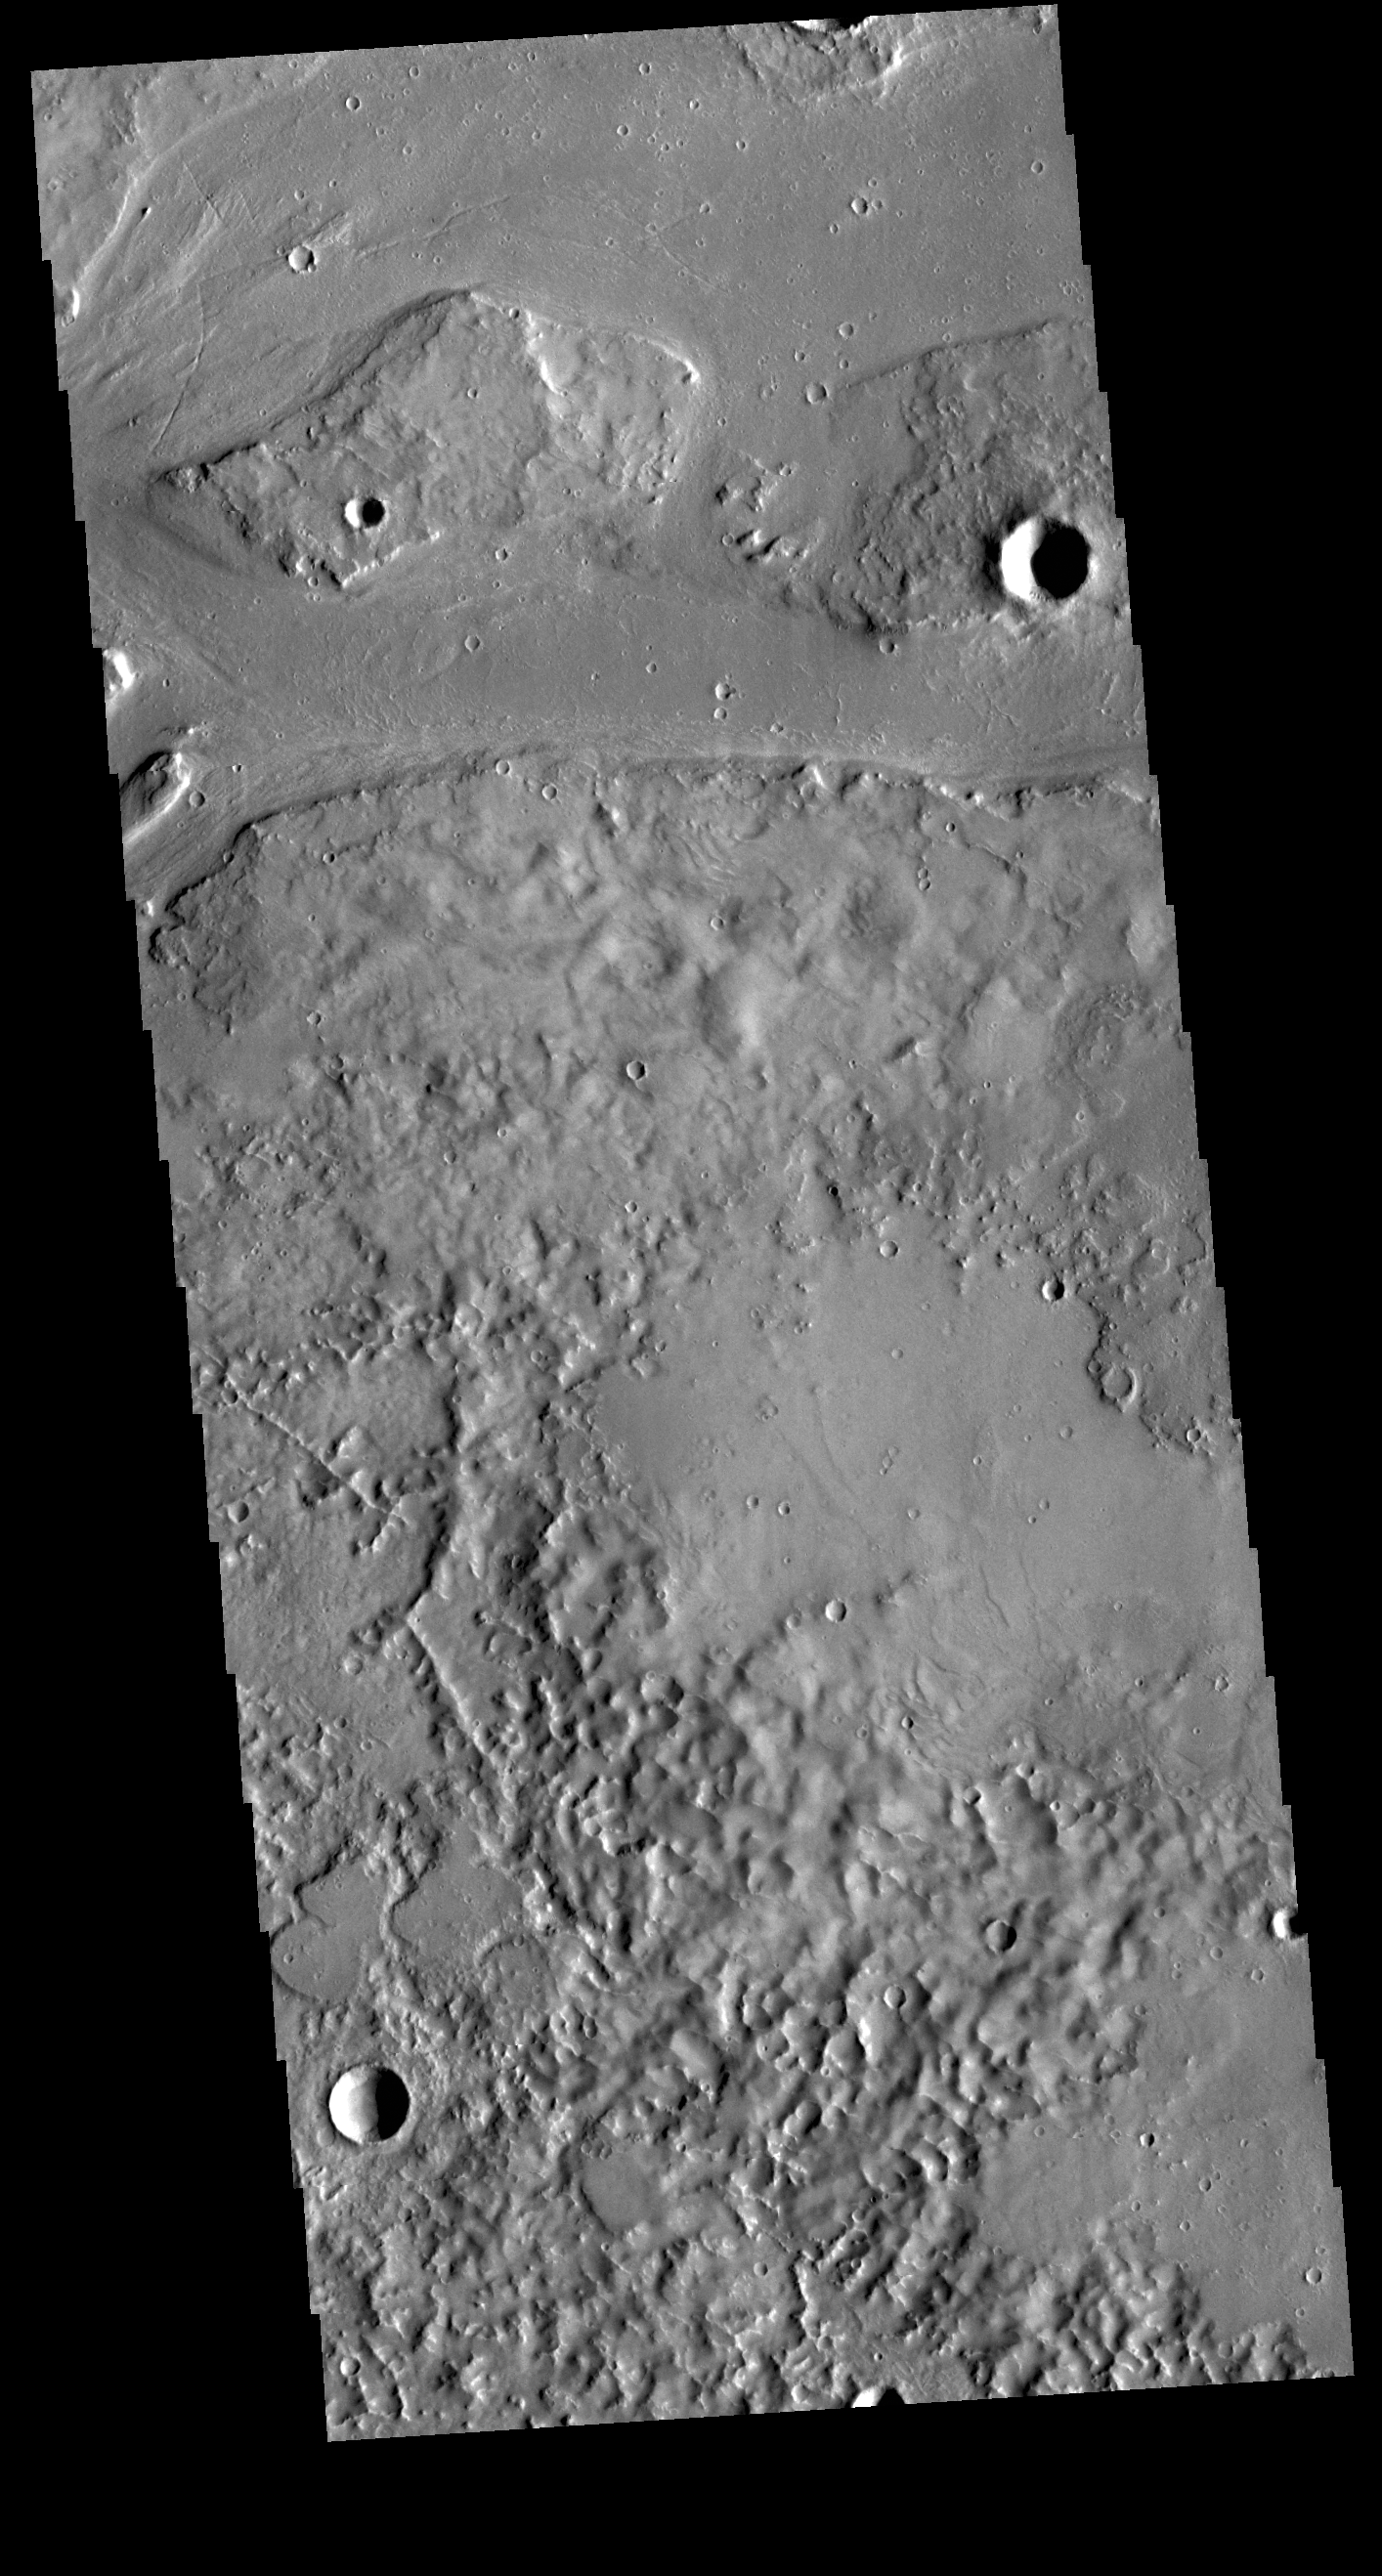

Granicus Valles

Granicus Valles is a complex channel system located west of Elysium Mons. The channel system is approximately 750km long. It is likely that both water and lava played a part in creating the channel.

Credit: NASA/JPL-Caltech/ASU